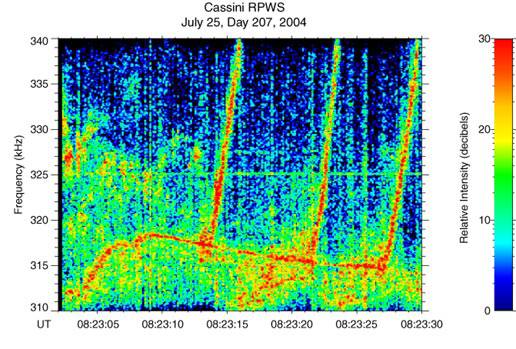

Bizarre Sounds of Saturn’s Radio Emissions

Click on the thumbnail image to listen to bizarre sounds of
Saturn radio transmissions from Cassini’s radio and plasma wave
science instrument which have changes in frequency

Saturn is a source of intense radio emissions, which have been monitored by the Cassini spacecraft. The radio waves are closely related to the auroras near the poles of the planet. These auroras are similar to Earth’s northern and southern lights. This is an audio file of Saturn’s radio emissions. An animation with a cursor moving through the color spectrogram in sync with the audio file is available at: http://www-pw.physics.uiowa.edu/cassini/.

The Cassini spacecraft began detecting these radio emissions in April 2002, when Cassini was 374 million kilometers (234 million miles) from the planet, using the Cassini radio and plasma wave science instrument.

The instrument has now provided the first high resolution observations of these emissions, showing that show an amazing array of variations in frequency and time. In this example, it appears as though the three rising tones are launched from the more slowly varying narrowband emission near the bottom of this display. If this is the case, it represents a very complicated interaction between waves in Saturn’s radio source region, but one which has also been observed at Earth.

Time on this recording has been compressed such that 13 seconds corresponds to 27 seconds. Since the frequencies of these emissions are well above the audio frequency range, we have shifted them downward by a factor of 260.

The Cassini-Huygens mission is a cooperative project of NASA, the European Space Agency and the Italian Space Agency. The Jet Propulsion Laboratory, a division of the California Institute of Technology in Pasadena, manages the mission for NASA’s Science Mission Directorate, Washington, D.C. The Cassini orbiter was designed, developed and assembled at JPL. The radio and plasma wave science team is based at the University of Iowa, Iowa City.

Credit: NASA/JPL/University of Iowa